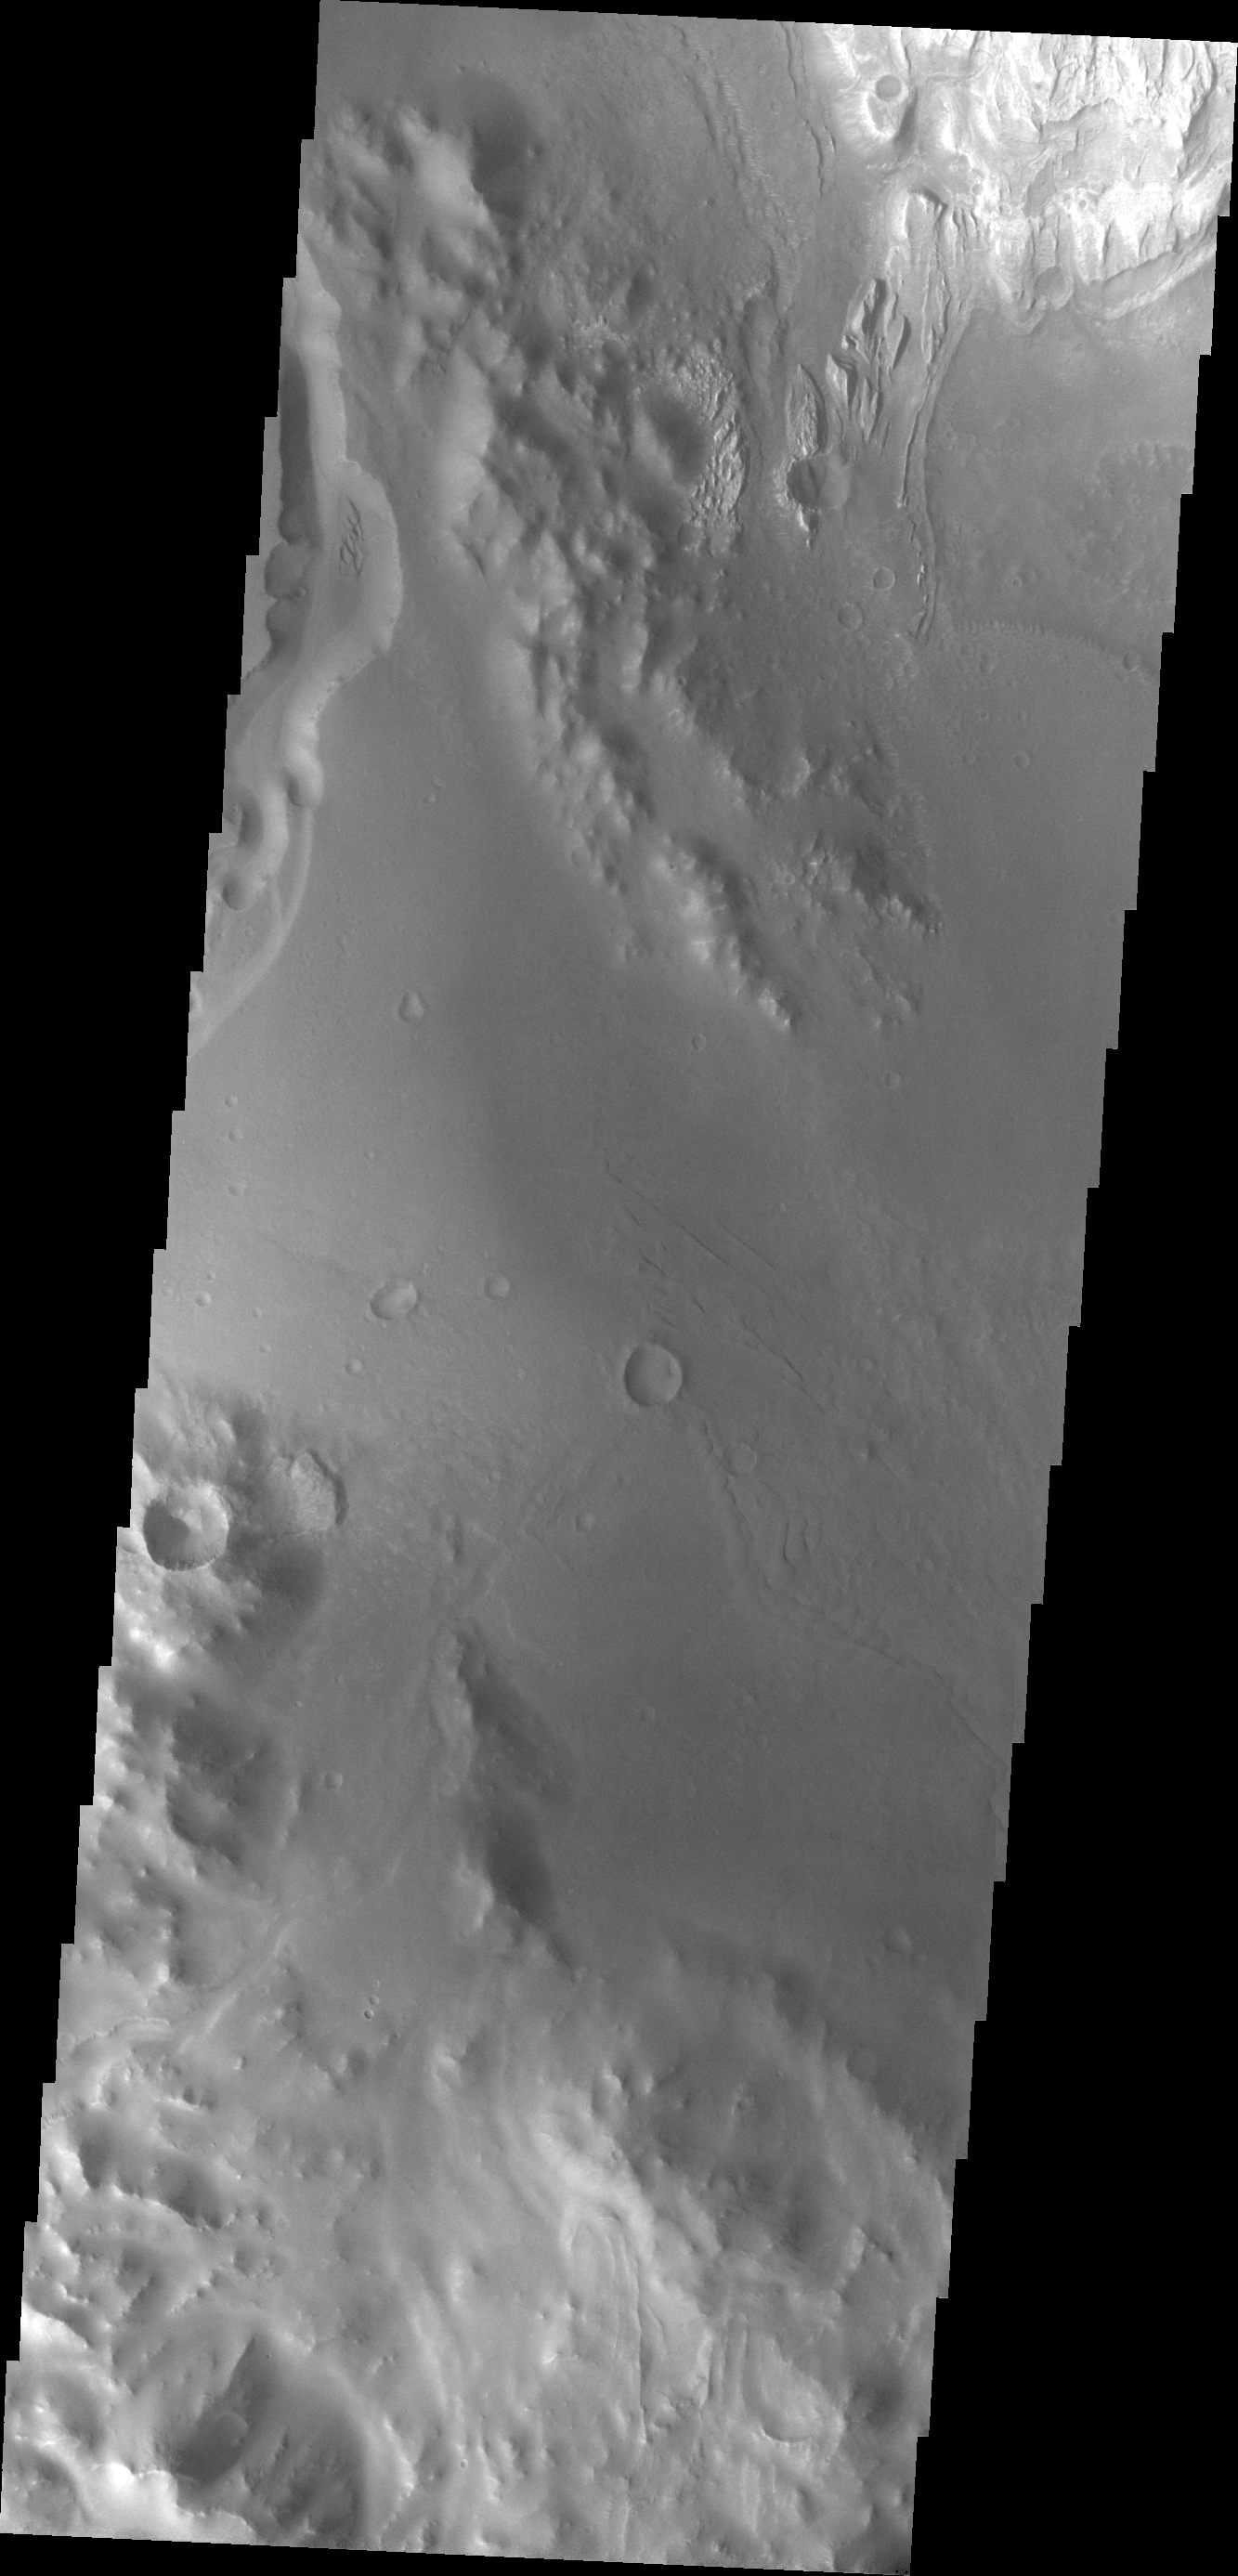

Images of Gale #26

During the month of April Mars will be in conjunction relative to the Earth. This means the Sun is in the line-of-sight between Earth and Mars, and communication between the two planets is almost impossible. For conjunction, the rovers and orbiting spacecraft at Mars continue to operate, but do not send the data to Earth. This recorded data will be sent to Earth when Mars moves away from the sun and the line-of-sight between Earth and Mars is reestablished. During conjunction the THEMIS image of the day will be a visual tour of Gale Crater, the location of the newest rover Curiosity.

Backtracking a bit, this image shows the large channel in the upper left of the frame. Just below the brighter material of Mt. Sharp is the start of the arced edge of material we saw in yesterday’s image (top right).

Credit: NASA/JPL-Caltech/ASU